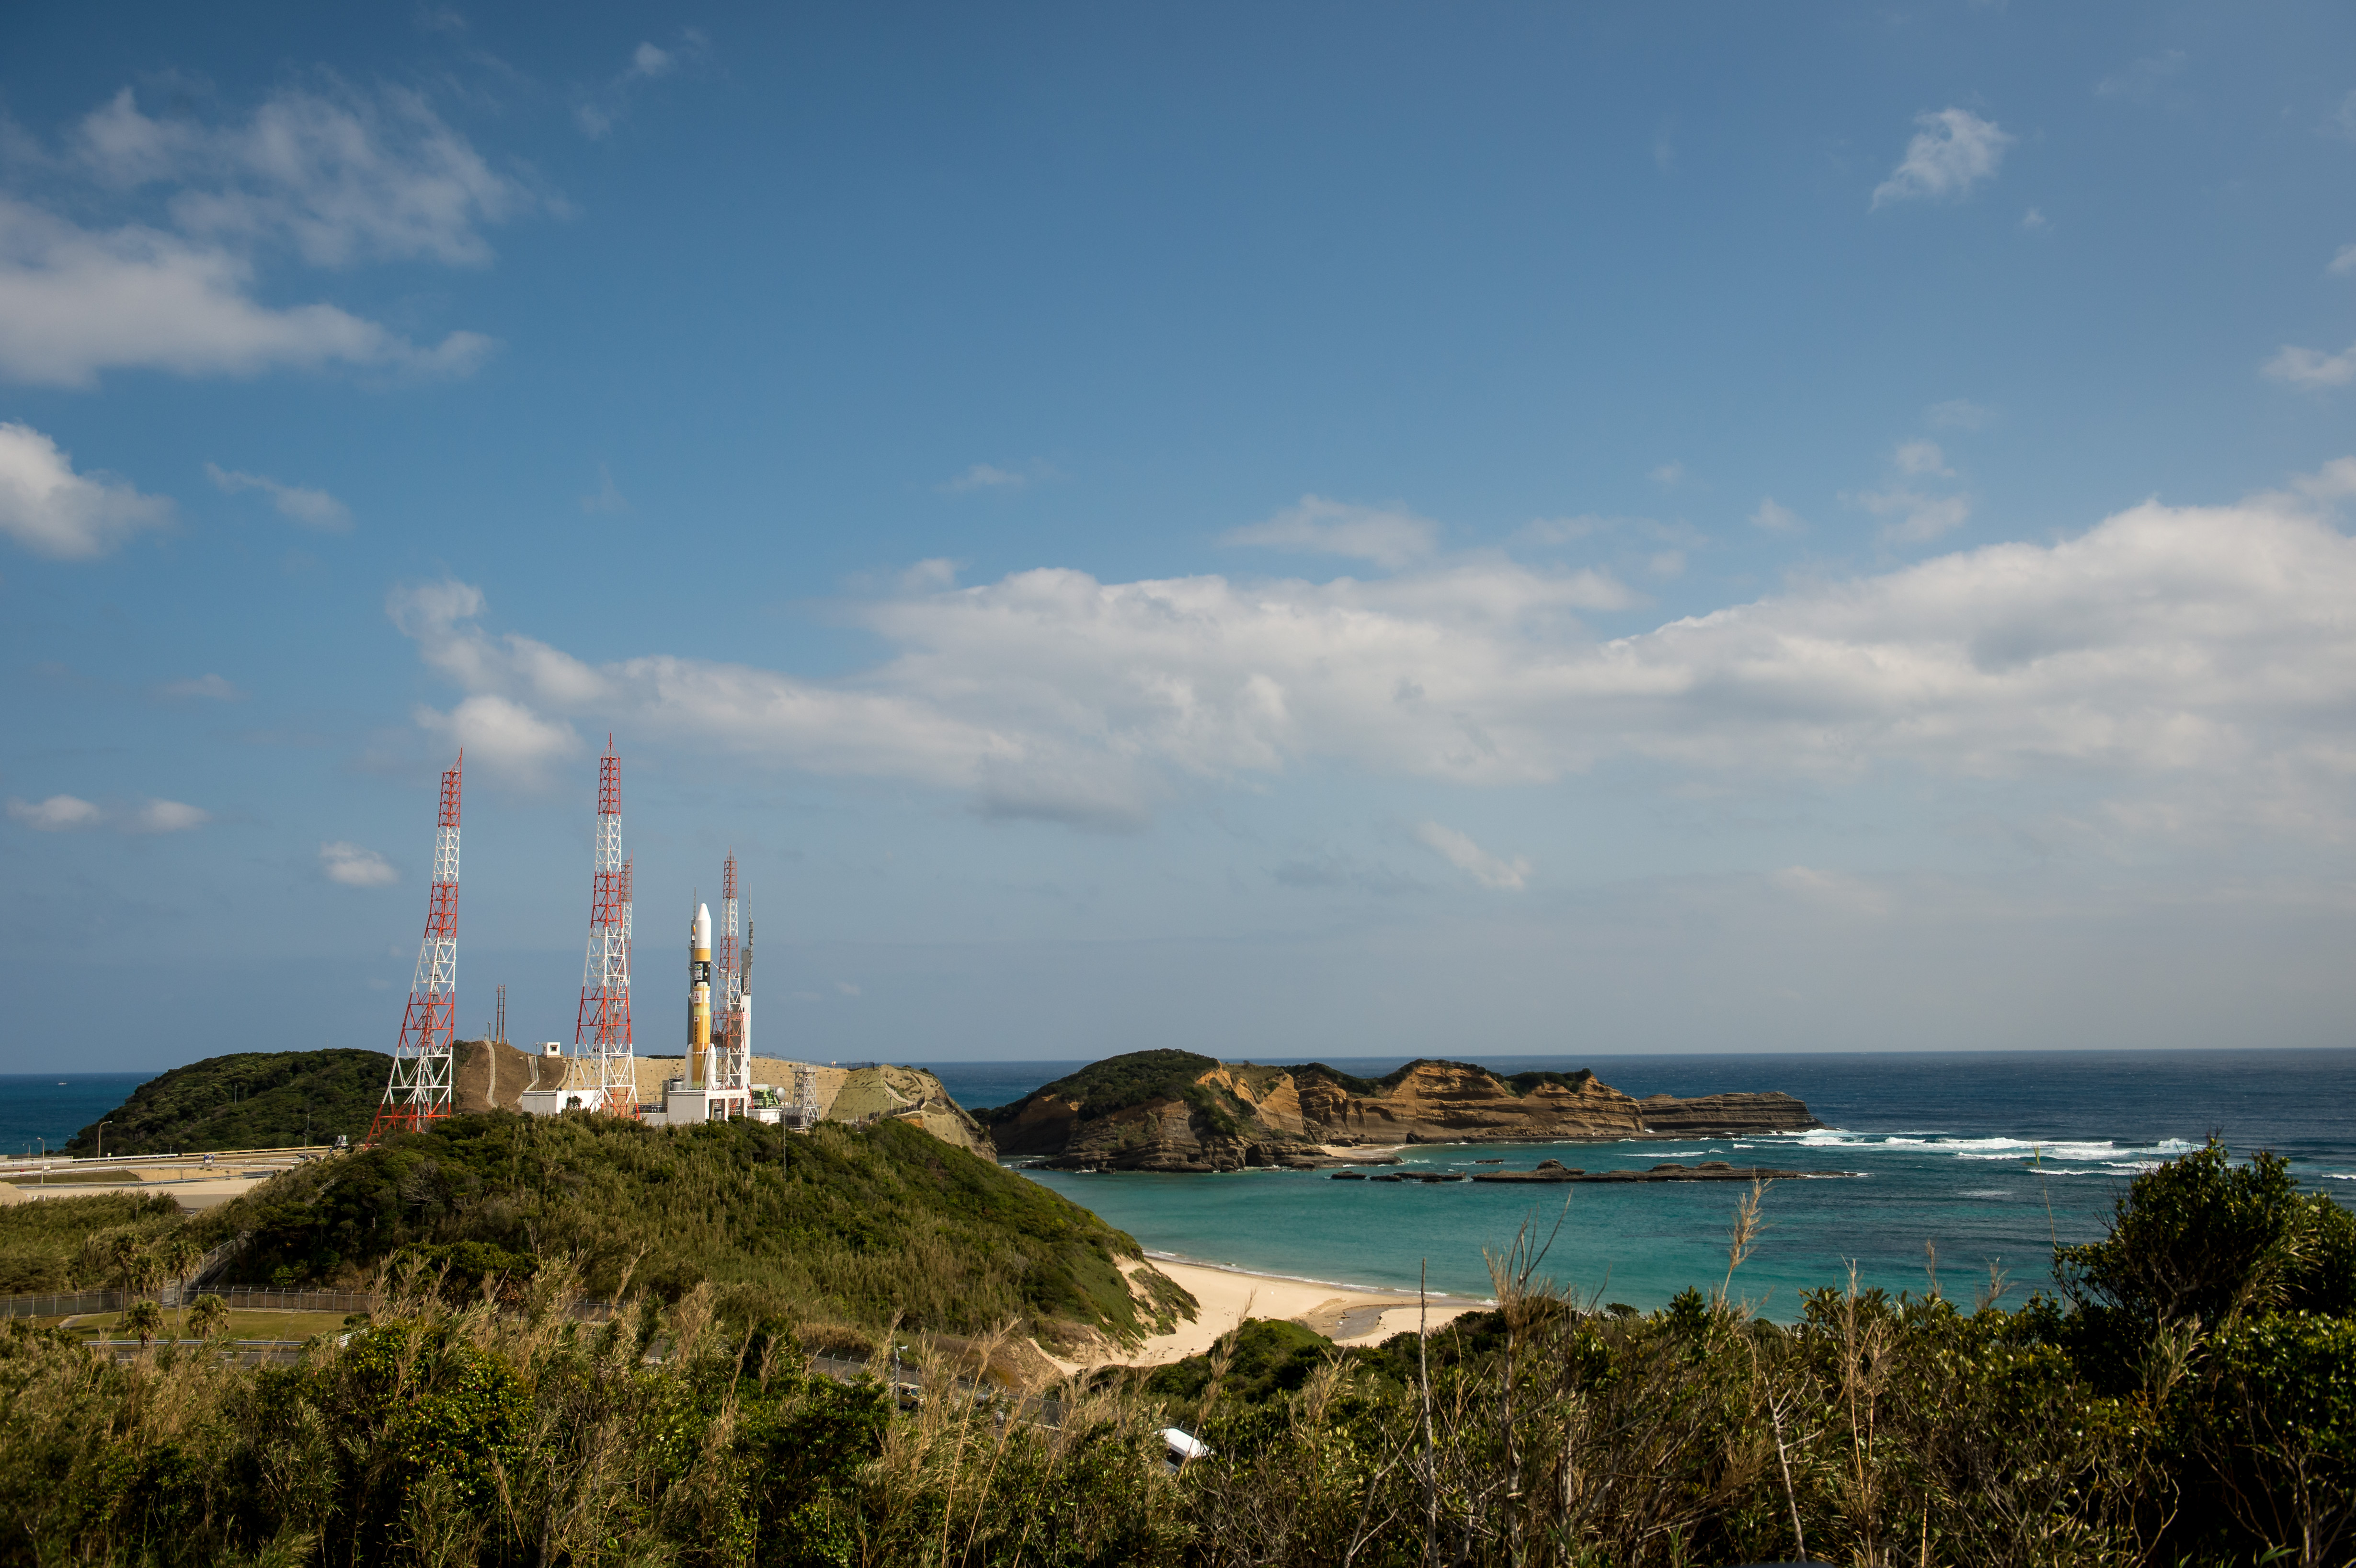

Global Precipitation Measurement (GPM) Mission

A Japanese H-IIA rocket carrying the NASA-Japan Aerospace Exploration Agency (JAXA), Global Precipitation Measurement (GPM) Core Observatory is seen as it rolls out to launch pad 1 of the Tanegashima Space Center, Thursday, Feb. 27, 2014, Tanegashima, Japan. Once launched, the GPM spacecraft will collect information that unifies data from an international network of existing and future satellites to map global rainfall and snowfall every three hours.

Credit: (NASA/Bill Ingalls)